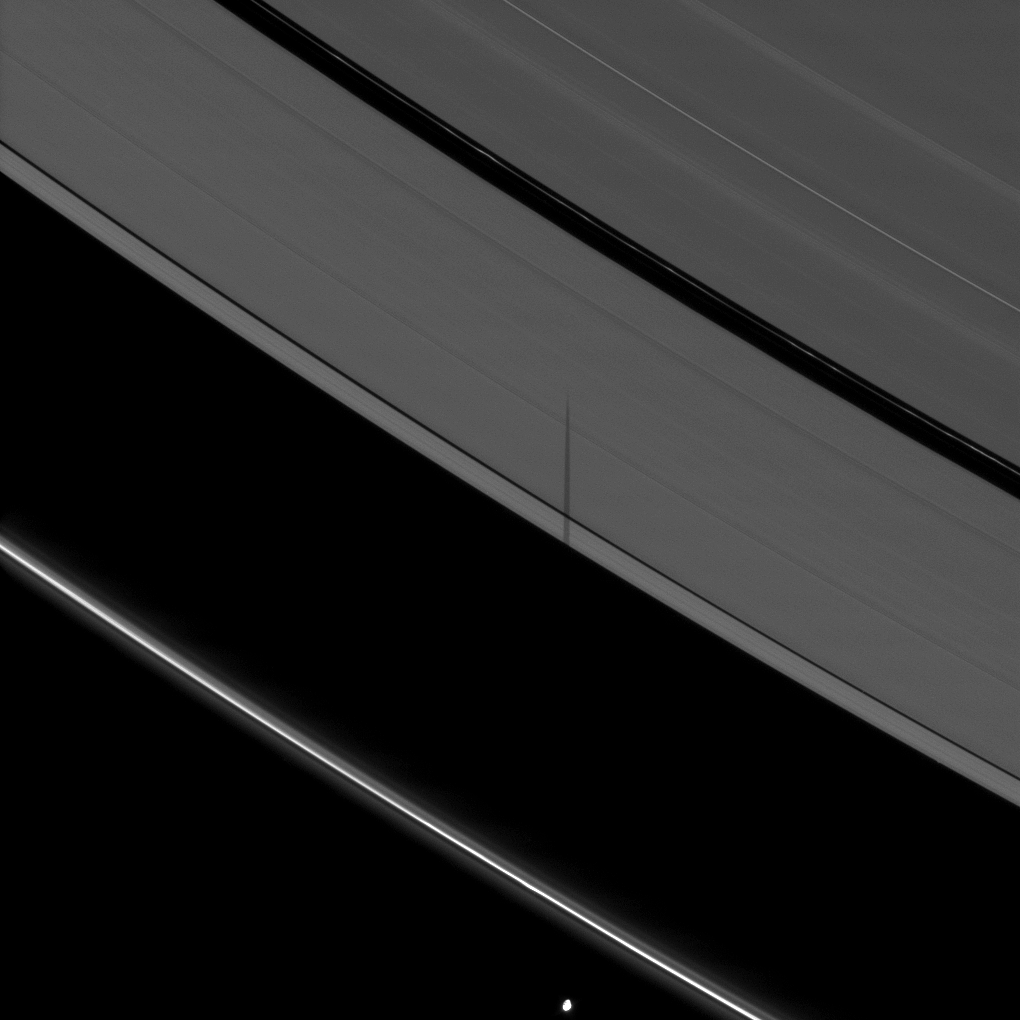

Shadow Misses a Ring

The moon Pandora casts a shadow onto Saturn’s A ring but not the F ring.

Pandora (81 kilometers, or 50 miles across) can be seen at the bottom of the image. Because Pandora is on an inclined orbit, its shadow can fall on the main rings, but entirely miss the F ring.

The novel illumination geometry created as Saturn approaches its August 2009 equinox allows moons orbiting in or near the plane of Saturn’s equatorial rings to cast shadows onto the rings. These scenes are possible only during the few months before and after Saturn’s equinox which occurs only once in about 15 Earth years. To learn more about this special time and to see movies of moons’ shadows moving across the rings, see PIA11651 and PIA11660.

This view looks toward the unilluminated side of the rings from about 53 degrees above the ringplane. The image was taken in visible light with the Cassini spacecraft narrow-angle camera on June 1, 2009. The view was obtained at a distance of approximately 1.7 million kilometers (1.1 million miles) from Pandora and at a Sun-Pandora-spacecraft, or phase, angle of 98 degrees. Image scale is 10 kilometers (6 miles) per pixel.

The Cassini-Huygens mission is a cooperative project of NASA, the European Space Agency and the Italian Space Agency. The Jet Propulsion Laboratory, a division of the California Institute of Technology in Pasadena, manages the mission for NASA’s Science Mission Directorate, Washington, D.C. The Cassini orbiter and its two onboard cameras were designed, developed and assembled at JPL. The imaging operations center is based at the Space Science Institute in Boulder, Colo.

Credit: NASA/JPL/Space Science Institute